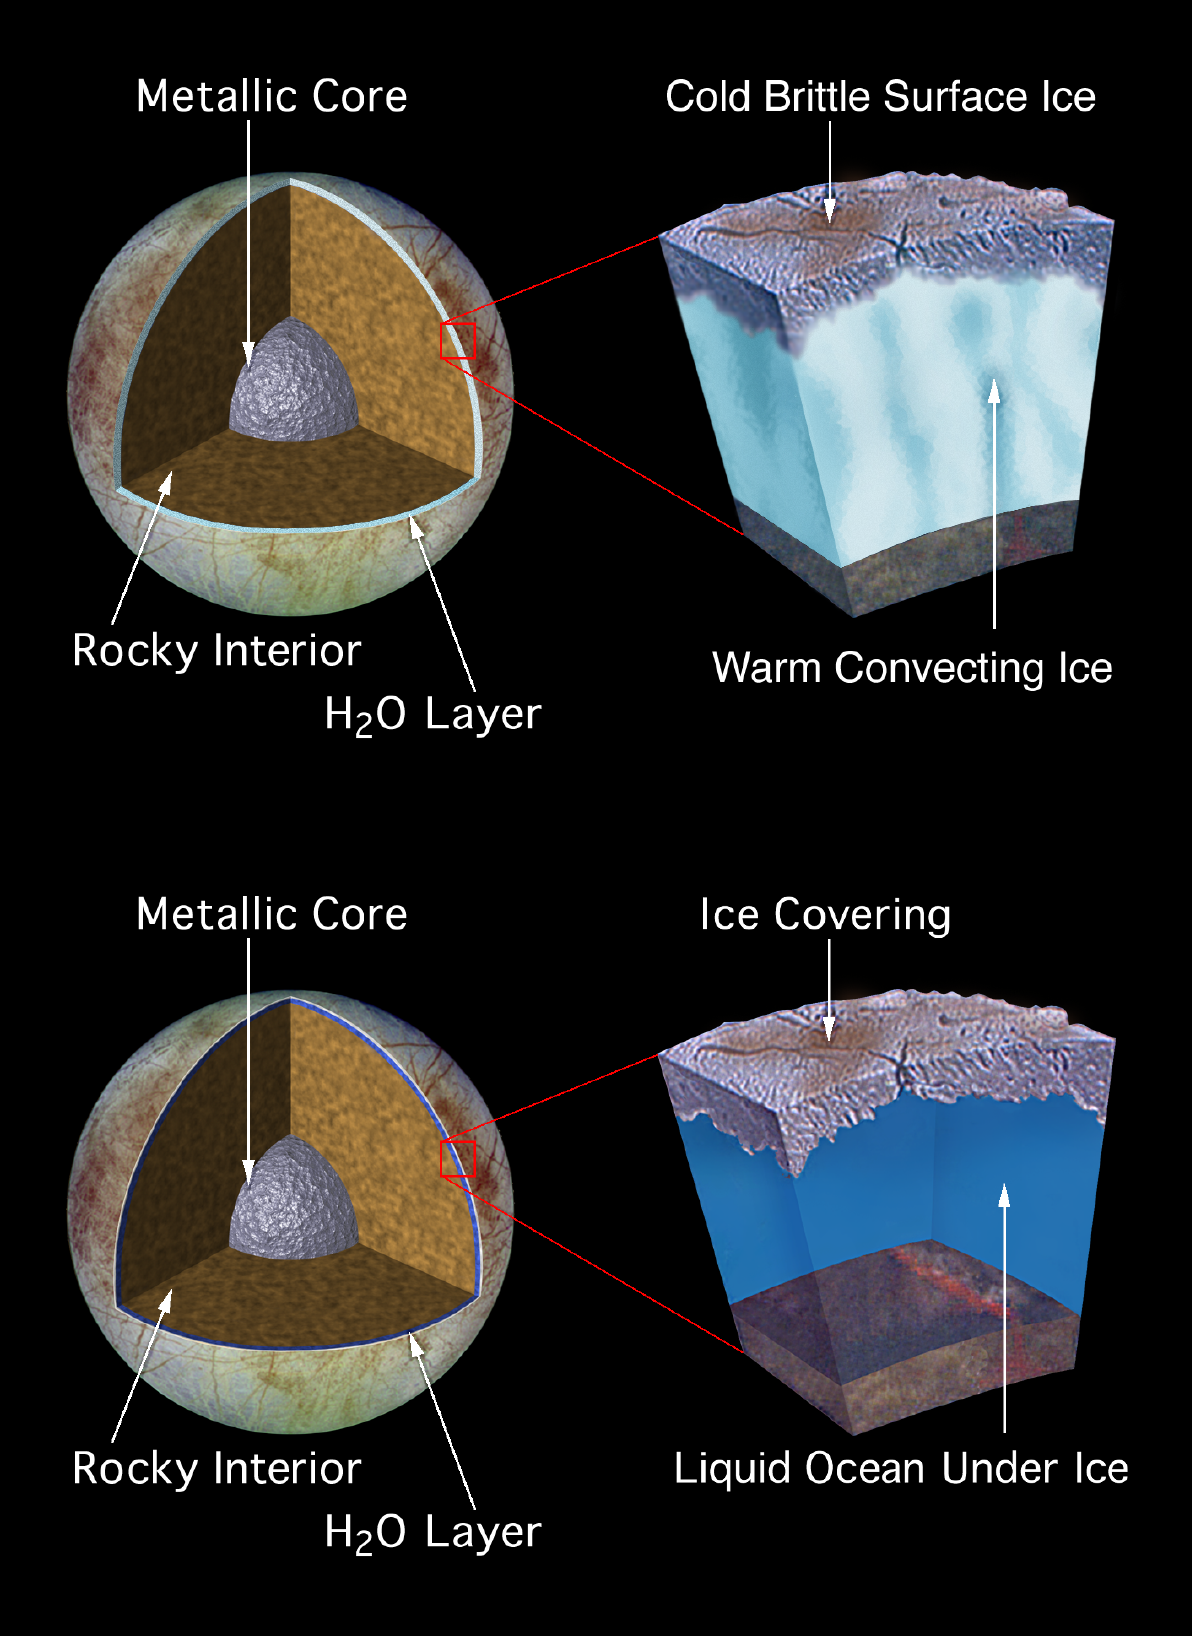

Model of Europa’s Subsurface Structure

These artist’s drawings depict two proposed models of the subsurface structure of the Jovian moon, Europa. Geologic features on the surface, imaged by the Solid State Imaging (SSI) system on NASA’s Galileo spacecraft might be explained either by the existence of a warm, convecting ice layer, located several kilometers below a cold, brittle surface ice crust (top model), or by a layer of liquid water with a possible depth of more than 100 kilometers (bottom model). If a 100 kilometer (60 mile) deep ocean existed below a 15 kilometer (10 mile) thick Europan ice crust, it would be 10 times deeper than any ocean on Earth and would contain twice as much water as Earth’s oceans and rivers combined. Unlike the Earth, magnesium sulfate might be a major salt component of Europa’s water or ice, while the Earth’s oceans are salty due to sodium chloride (common salt).

While data from various instruments on the Galileo spacecraft indicate that an Europan ocean might exist, no conclusive proof has yet been found. To date Earth is the only known place in the solar system where large masses of liquid water are located close to a solid surface. Other sources are especially interesting since water is a key ingredient for the development of life.

The Jet Propulsion Laboratory, Pasadena, CA manages the Galileo mission for NASA’s Office of Space Science, Washington, DC.

This image and other images and data received from Galileo are posted on the World Wide Web, on the Galileo mission home page at URLhttp://solarsystem.nasa.gov/galileo/.

Credit: NASA/JPL